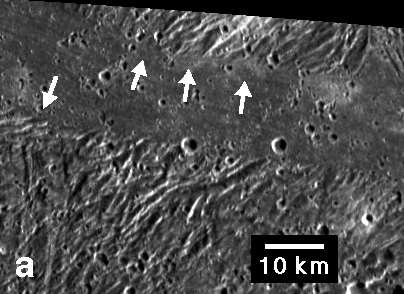

Ridges and Troughs in Sippar Sulcus, Ganymede

Embayment of ridges and troughs in a portion of the Sippar Sulcus area of Jupiter’s moon Ganymede in this image from NASA’s Galileo spacecraft is interpreted as evidence that the low-lying area was filled in by flooding with low-viscosity material, such as water or water-ice slush lavas. Bays of the material appeared to have formed in troughs (indicated by arrows) between the ridges.

The smallest features visible are about 180 meters (590 feet) across. Analysis of such high-resolution images in combination with estimates of the features’ relative elevations is helping scientists interpret the roles of volcanism and tectonics in creating the bright terrain on Ganymede.

This image was prepared by the Lunar and Planetary Institute, Houston, and included in a report by Dr. Paul Schenk et al. in the March 1, 2001, edition of the journal Nature.

The Jet Propulsion Laboratory, a division of the California Institute of Technology in Pasadena, manages the Galileo mission for NASA’s Office of Space Science, Washington, D.C.

Credit: NASA/JPL/LPI